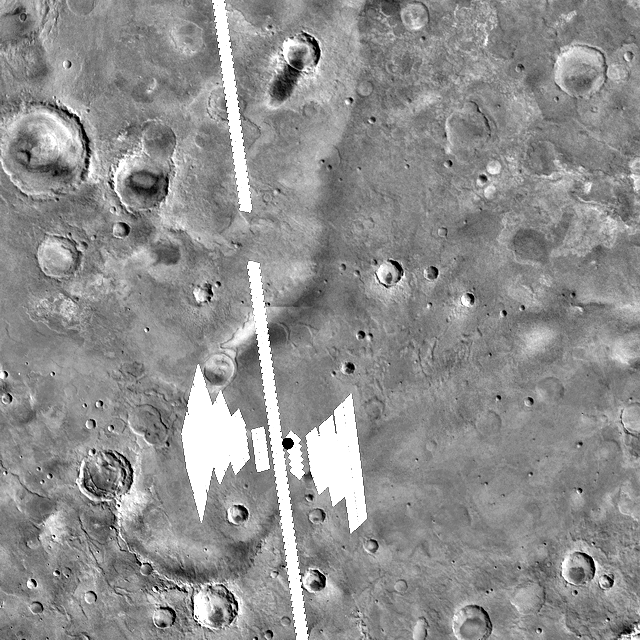

Footprints from Above

The white boxes in this figure indicate the “footprints” of the Mars Global Surveyor thermal emission spectrometer data over the Opportunity landing site, indicated by a black dot. The footprints to the left of the site were acquired as the spacecraft approached. The line through the rover (shown by a dot), was acquired as the spacecraft passed overhead. The footprints to the right were acquired as the orbiter’s instrument looked backward during departure.

Credit: NASA/JPL/Cornell/ASU